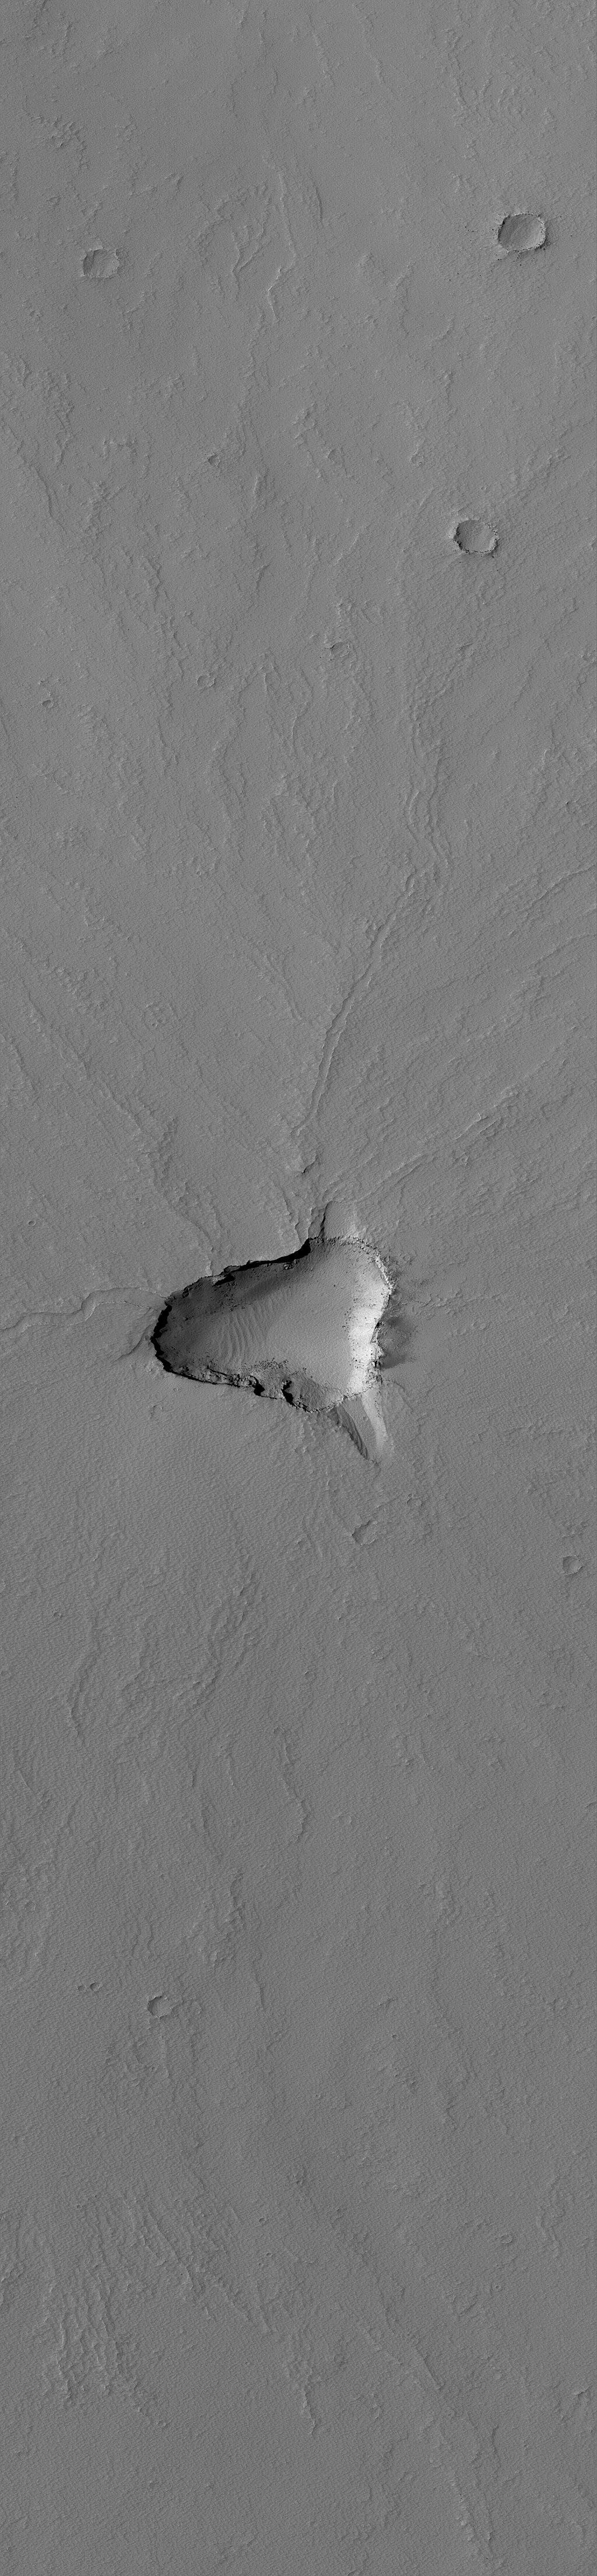

Small Tharsis Volcano

30 August 2004
This Mars Global Surveyor (MGS) Mars Orbiter Camera (MOC) image shows a small volcano located southwest of the giant volcano, Pavonis Mons, near 2.5°S, 109.4°W. Lava flows can be seen to have emanated from the summit region, which today is an irregularly-shaped collapse pit, or caldera. A blanket of dust mantles this volcano. Dust covers most martian volcanoes, none of which are young or active today. This picture covers an area about 3 km (1.9 mi) across; sunlight illuminates the scene from the left.

Credit: NASA/JPL/Malin Space Science Systems